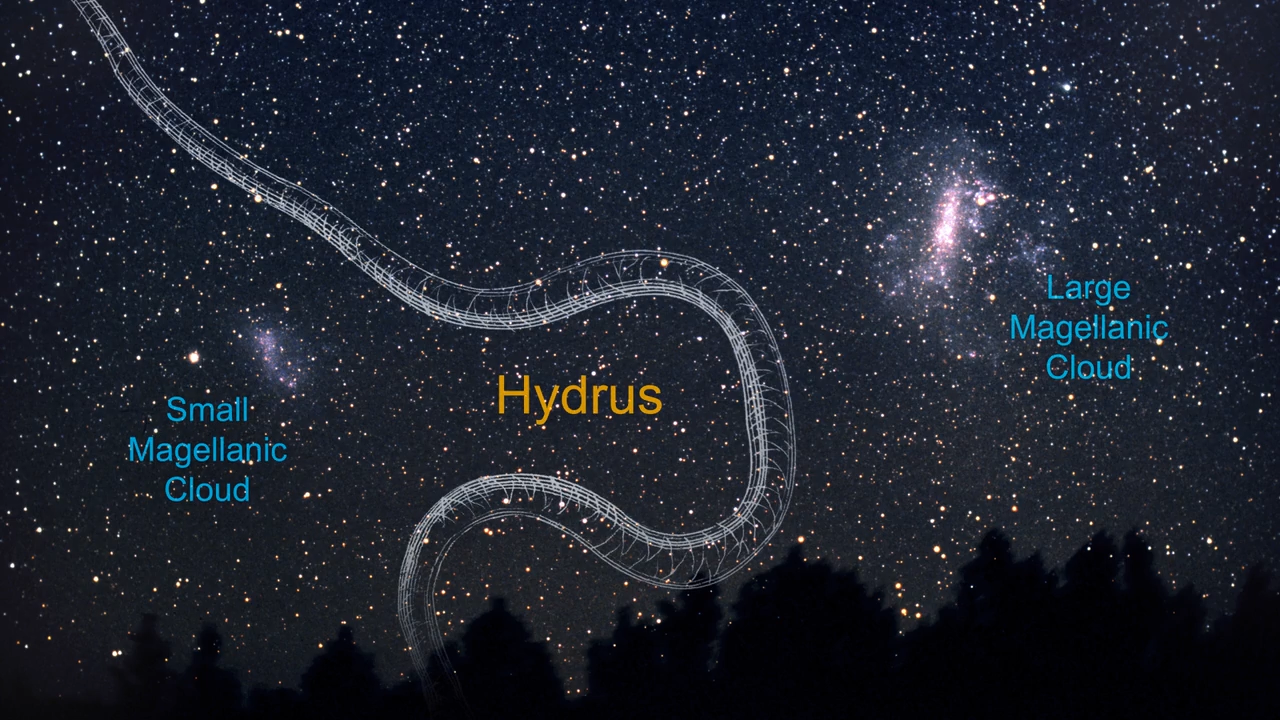

NGC 346 Zoom

This zoom-in video shows the relative location of NGC 346 on the sky. It begins with a ground-based photo by the late astrophotographer Akira Fujii. As it zooms into smaller portions of the sky, it fades into an image from the European Southern Observatory’s (ESO) Vista telescope followed by ESO’s La Silla Observatory. It ends by crossfading into an image of NGC 346 from MIRI (the Mid-Infrared Instrument) on NASA’s James Webb Space Telescope.

Credit: Video: NASA, ESA, CSA, Alyssa Pagan (STScI); Acknowledgment: ESO, Akira Fujii